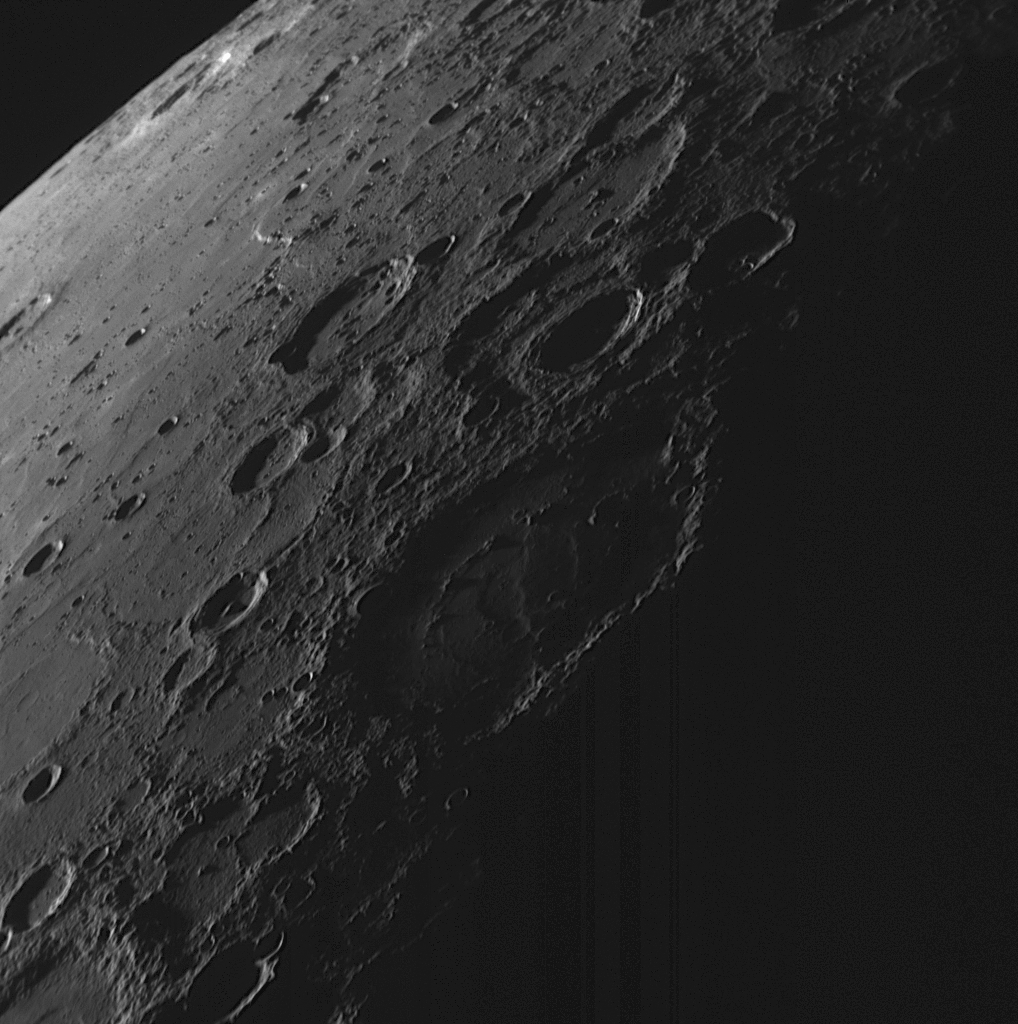

Night Falls on Mercury

Acquired as the MESSENGER spacecraft approached the planet during the mission’s second Mercury flyby, this NAC image captures a scene of nightfall on Mercury. The surface features on the right side of the image are illuminated by the last rays of sunlight and will soon be in the darkness of a Mercury night. Some high-standing rugged crater rims poke up into the light, while the lower-elevation crater interiors are already in darkness. Looking out toward the limb of the planet (upper left), extensive areas of smooth plains are visible, as also observed on other regions of the nearby surface (see PIA11353). The terrain to the left of this image can be viewed in a previously released NAC image (see PIA11366).

Date Acquired: October 6, 2008
Image Mission Elapsed Time (MET): 131766569
Instrument: Narrow Angle Camera (NAC) of the Mercury Dual Imaging System (MDIS)
Resolution: 410 meters/pixel (0.25 miles/pixel) near the bottom edge of the image
Scale: The bottom of the image is about 420 kilometers (260 miles) wide
Spacecraft Altitude: 15,900 kilometers (9,900 miles)

These images are from MESSENGER, a NASA Discovery mission to conduct the first orbital study of the innermost planet, Mercury. For information regarding the use of images, see the MESSENGER image use policy.

Credit: NASA/Johns Hopkins University Applied Physics Laboratory/Carnegie Institution of Washington